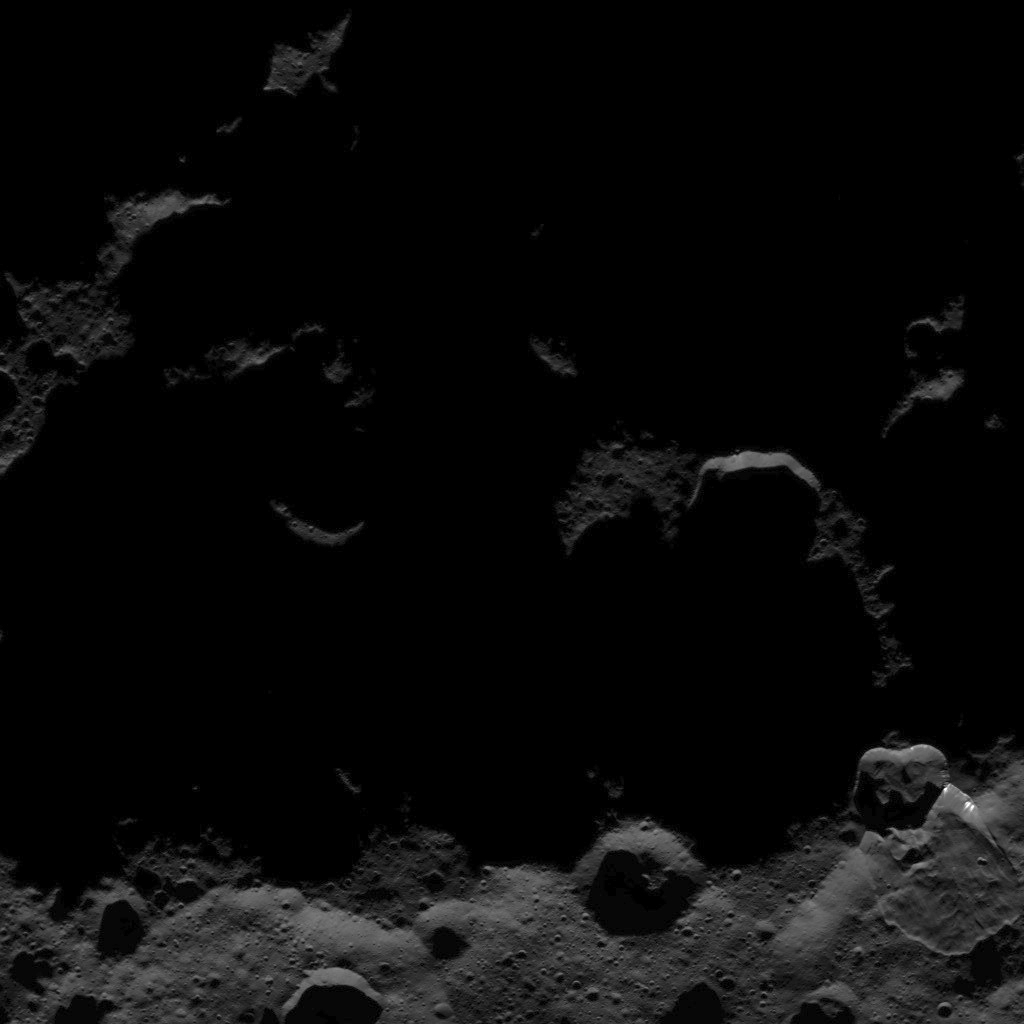

Dawn HAMO Image 17

This image, taken by NASA’s Dawn spacecraft, shows the surface of dwarf planet Ceres from an altitude of 915 miles (1,470 kilometers). The image, with a resolution of 450 feet (140 meters) per pixel, was taken on August 25, 2015.

Dawn’s mission is managed by JPL for NASA’s Science Mission Directorate in Washington. Dawn is a project of the directorate’s Discovery Program, managed by NASA’s Marshall Space Flight Center in Huntsville, Alabama. UCLA is responsible for overall Dawn mission science. Orbital ATK, Inc., in Dulles, Virginia, designed and built the spacecraft. The German Aerospace Center, the Max Planck Institute for Solar System Research, the Italian Space Agency and the Italian National Astrophysical Institute are international partners on the mission team.

Credit: NASA/JPL-Caltech/UCLA/MPS/DLR/IDA